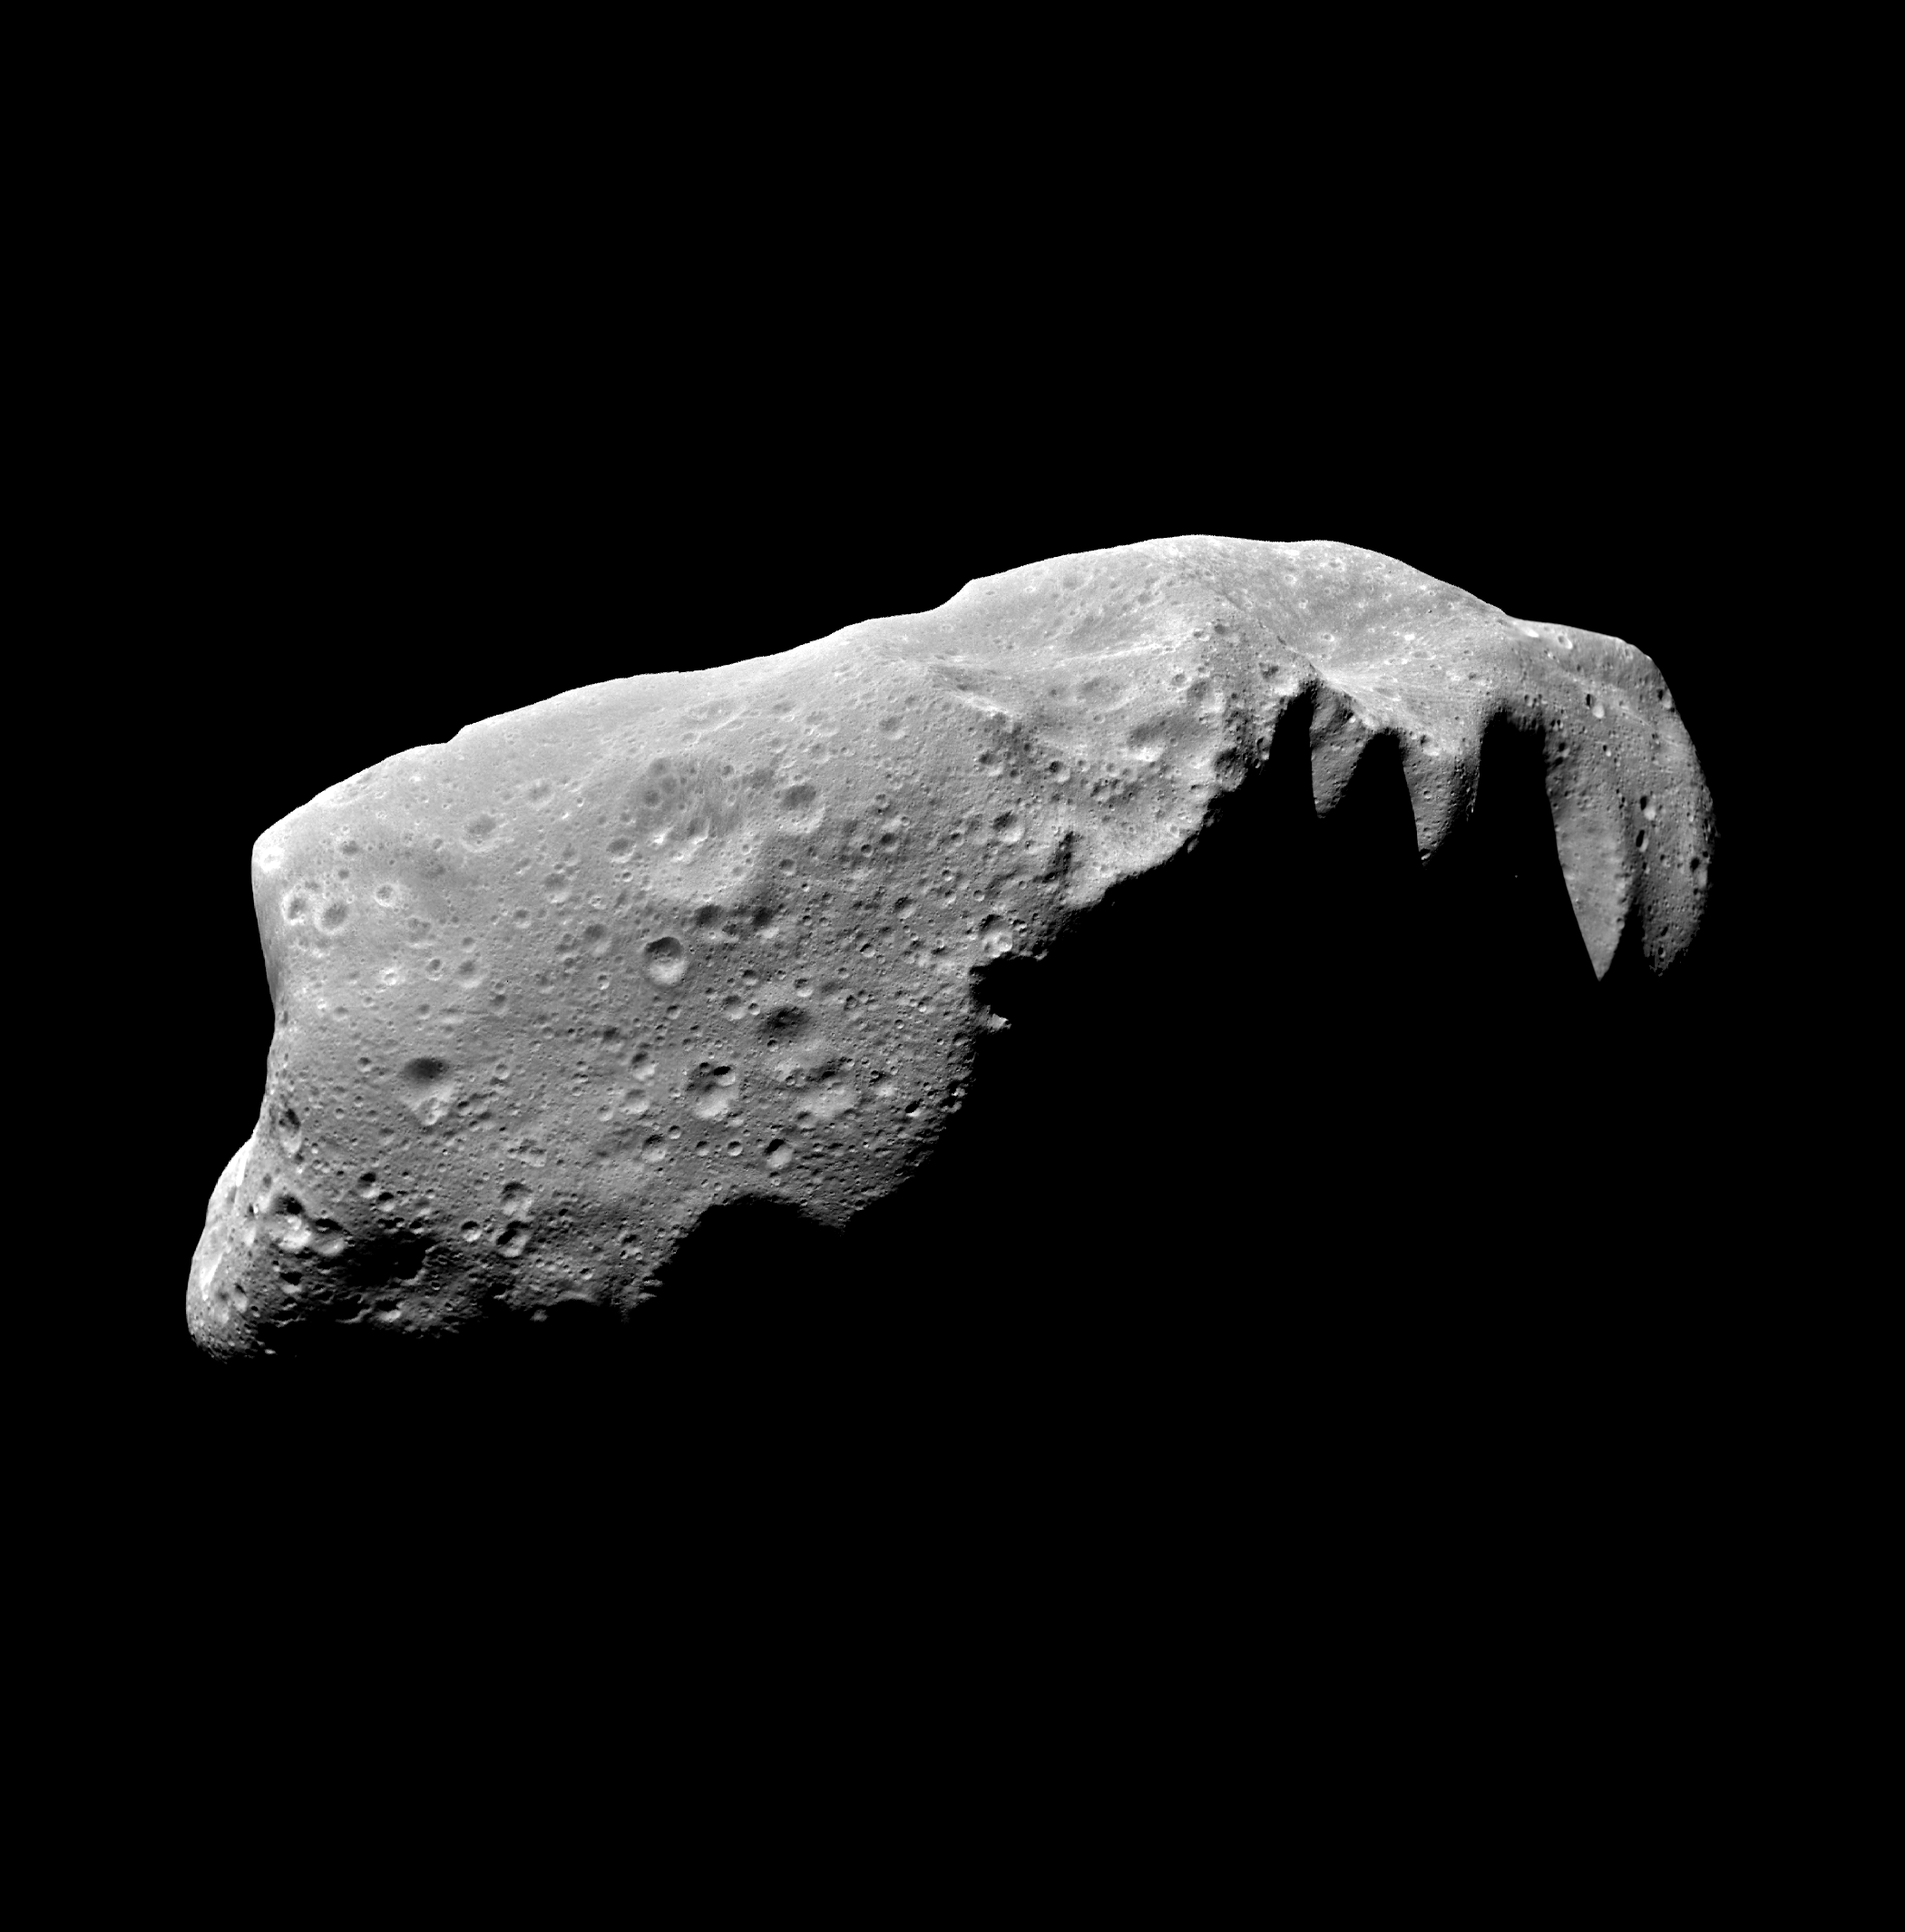

Asteroid Ida – Five Frame Mosaic

This view of the asteroid 243 Ida is a mosaic of five image frames acquired by the Galileo spacecraft’s solid-state imaging system at ranges of 3,057 to 3,821 kilometers (1,900 to 2,375 miles) on August 28, 1993, about 3-1/2 minutes before the spacecraft made its closest approach to the asteroid. Galileo flew about 2,400 kilometers (1,500 miles) from Ida at a relative velocity of 12.4 km/sec (28,000 mph). Asteroid and spacecraft were 441 million kilometers (274 million miles) from the Sun. Ida is the second asteroid ever encountered by a spacecraft. It appears to be about 52 kilometers (32 miles) in length, more than twice as large as Gaspra, the first asteroid observed by Galileo in October 1991. Ida is an irregularly shaped asteroid placed by scientists in the S class (believed to be like stony or stony iron meteorites). It is a member of the Koronis family, presumed fragments left from the breakup of a precursor asteroid in a catastrophic collision. This view shows numerous craters, including many degraded craters larger than any seen on Gaspra. The extensive cratering seems to dispel theories about Ida’s surface being geologically youthful. This view also seems to rule out the idea that Ida is a double body. The south pole is believed to be in the darkside near the middle of the asteroid. The camera’s clear filter was used to produce this extremely sharp picture. Spatial resolution is 31 to 38 meters (roughly 100 feet) per pixel. A 30-frame mosaic was taken to assure capturing Ida; its position was somewhat uncertain before the Galileo encounter. Galileo shuttered and recorded a total of 150 images in order to capture Ida 21 different times during a five hour period (about one rotation of the asteroid). Color filters were used at many of these times to allow reconstruction of color images. Playback to Earth of the remaining images is planned for April through June 1994. The Galileo project, whose primary mission is the exploration of the Jupiter system in 1995-97, is managed for NASA’s Office of Space Science by the Jet Propulsion Laboratory.

Credit: NASA/JPL